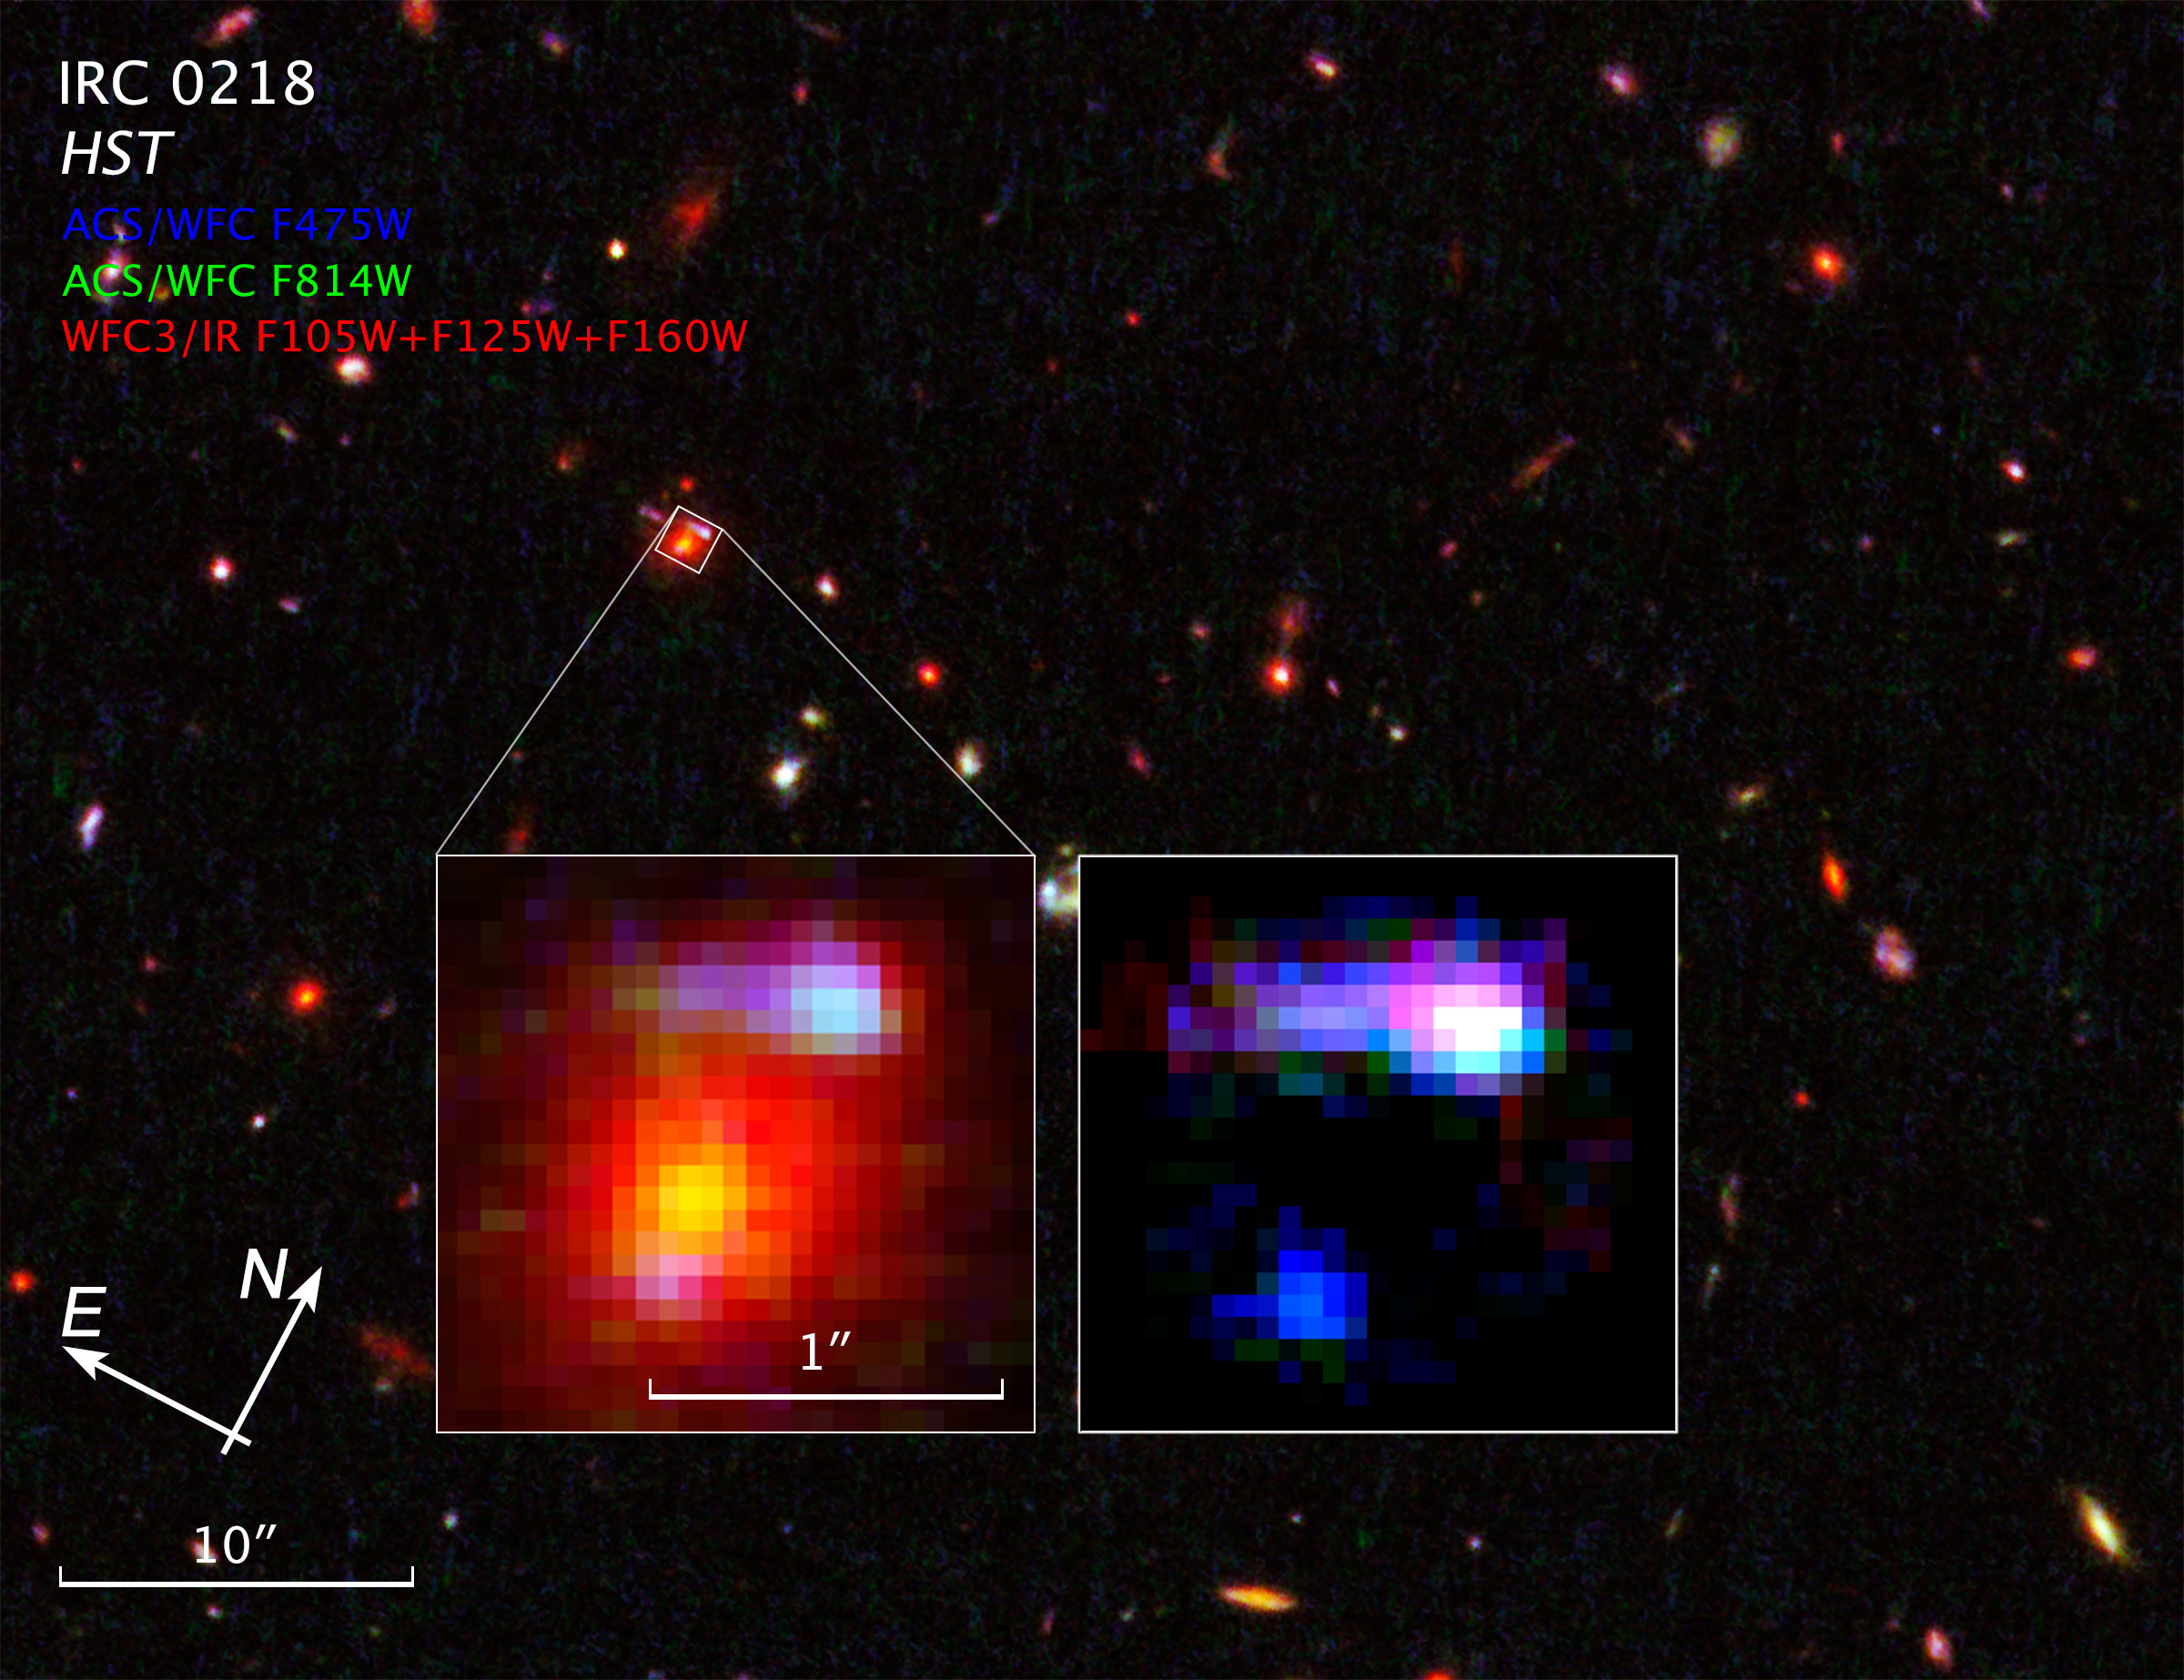

Compass and Scale Image for IRC 0218

Object Name: IRC 0218
Object Description: Gravitational Lensing Cluster of Galaxies
Instrument: HST/ACS/WFC and HST/WFC3/IR
Filters: ACS/WFC: F475W (g) and F814W (I) WFC3/IR: F105W (Y), F125W (J), and F160W (H)
Exposure Time: 3.3 hours

This image is a composite of separate exposures acquired by the ACS/WFC and WFC3/IR instruments. Several filters were used to sample various wavelengths. The color results from assigning different hues (colors) to each monochromatic (grayscale) image as follows: Blue: F475W (g) Green: F814W (I) Red: F105W (Y) + F125W (J) + F160W (H)

Credit: NASA, ESA, and Z. Levay (STScI)